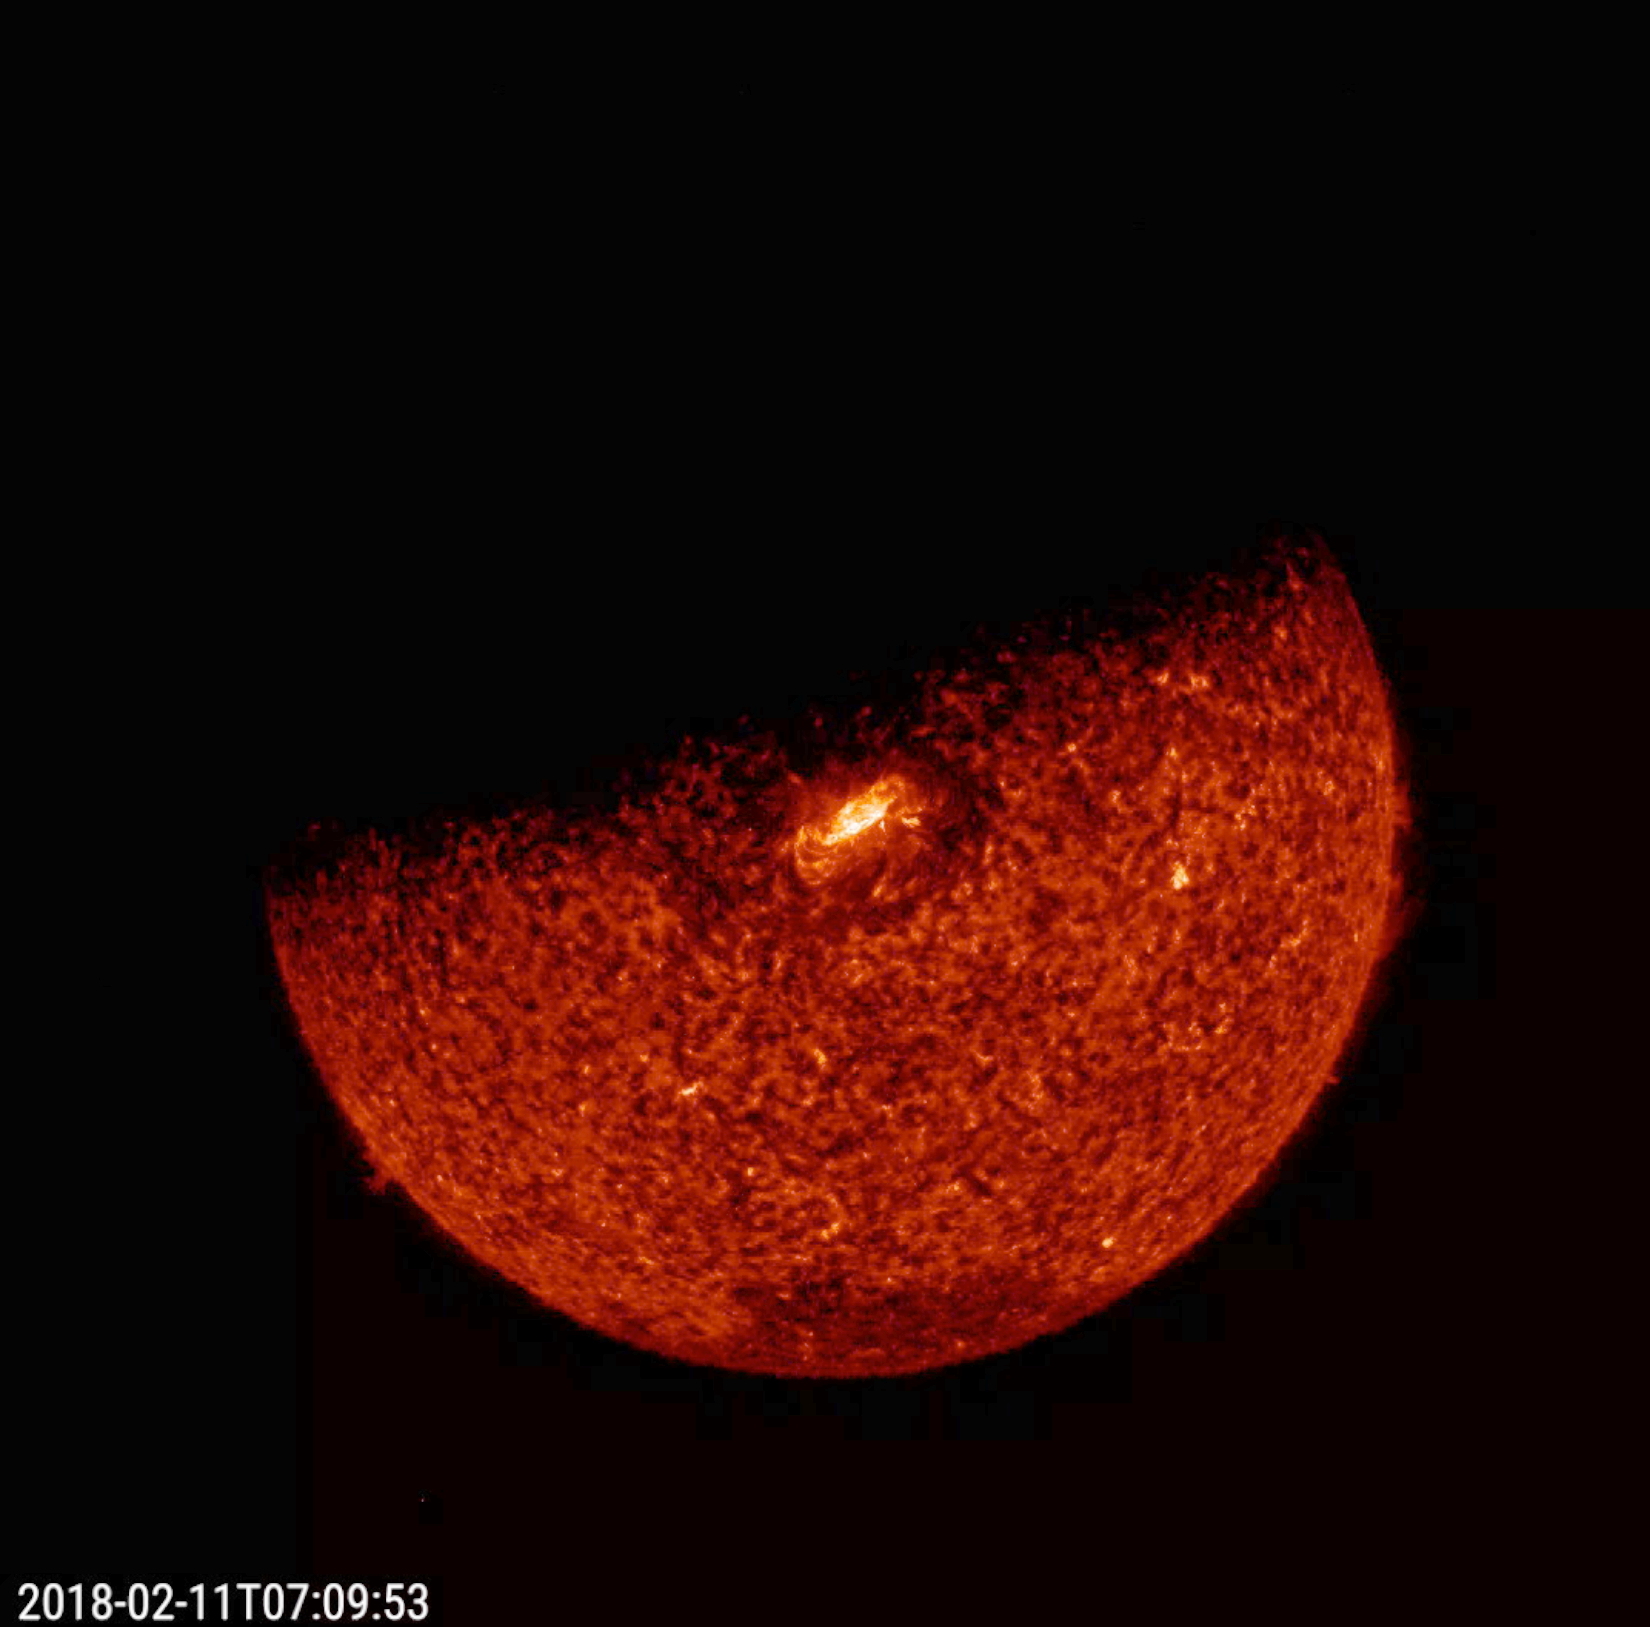

SDO’s Version of an Eclipse

On the 8th anniversary of its launch in 2010, NASA’s Solar Dynamics Observatory (SDO) captured a total solar eclipse (Feb. 11, 2018) when Earth crossed in front of the sun. It lasted just 31 minutes. This cosmic event was not visible from Earth. Due to its geosynchronous orbit, there is a three-week period that occurs twice a year during which Earth briefly blocks SDO’s view of the sun. The video clip, which shows the sun in a wavelength of extreme ultraviolet light, covers about an hour and a half near the time of the eclipse.

Movies
PIA22259_Total_eclipse_304_big.mp4
PIA22259_Total_eclipse_304_sm.mp4

SDO is managed by NASA’s Goddard Space Flight Center, Greenbelt, Maryland, for NASA’s Science Mission Directorate, Washington. Its Atmosphere Imaging Assembly was built by the Lockheed Martin Solar Astrophysics Laboratory (LMSAL), Palo Alto, California.

Credit: NASA/GSFC/Solar Dynamics Observatory